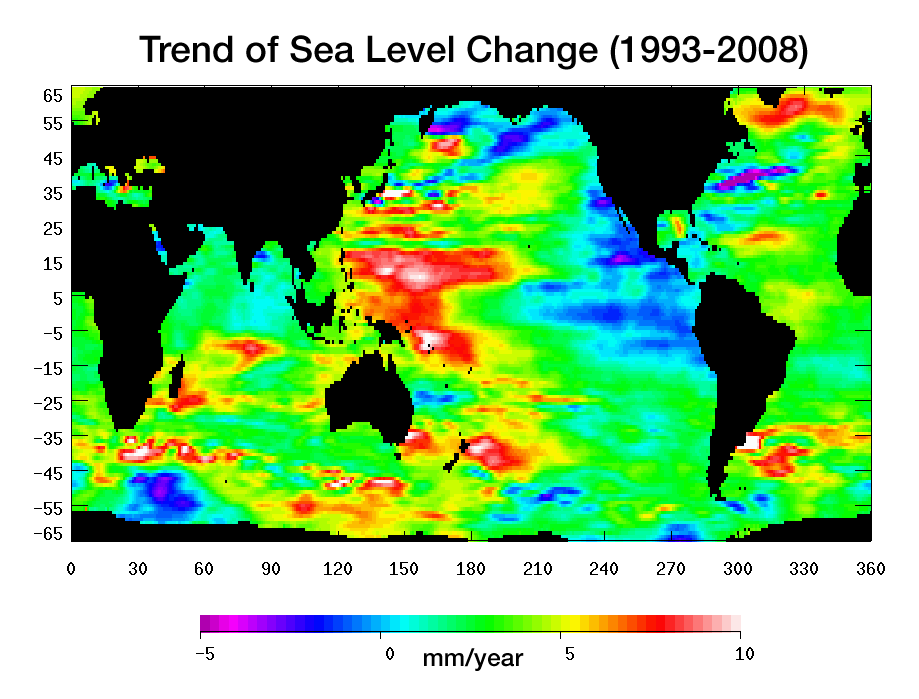

Portrait of a Warming Ocean and Rising Sea Levels:Trend of Sea Level Change 1993-2008

Warming water and melting land ice have raised global mean sea level 4.5 centimeters (1.7 inches) from 1993 to 2008. But the rise is by no means uniform. This image, created with sea surface height data from the Topex/Poseidon and Jason-1 satellites, shows exactly where sea level has changed during this time and how quickly these changes have occurred.

It’s also a road map showing where the ocean currently stores the growing amount of heat it is absorbing from Earth’s atmosphere and the heat it receives directly from the Sun. The warmer the water, the higher the sea surface rises. The location of heat in the ocean and its movement around the globe play a pivotal role in Earth’s climate.

Light blue indicates areas in which sea level has remained relatively constant since 1993. White, red, and yellow are regions where sea levels have risen the most rapidly—up to 10 millimeters per year—and which contain the most heat. Green areas have also risen, but more moderately. Purple and dark blue show where sea levels have dropped, due to cooler water.

The dramatic variation in sea surface heights and heat content across the ocean are due to winds, currents and long-term changes in patterns of circulation. From 1993 to 2008, the largest area of rapidly rising sea levels and the greatest concentration of heat has been in the Pacific, which now shows the characteristics of the Pacific Decadal Oscillation (PDO), a feature that can last 10 to 20 years or even longer.

In this “cool” phase, the PDO appears as a horseshoe-shaped pattern of warm water in the Western Pacific reaching from the far north to the Southern Ocean enclosing a large wedge of cool water with low sea surface heights in the eastern Pacific. This ocean/climate phenomenon may be caused by wind-driven Rossby waves. Thousands of kilometers long, these waves move from east to west on either side of the equator changing the distribution of water mass and heat.

This image of sea level trend also reveals a significant area of rising sea levels in the North Atlantic where sea levels are usually low. This large pool of rapidly rising warm water is evidence of a major change in ocean circulation. It signals a slow down in the sub-polar gyre, a counter-clockwise system of currents that loop between Ireland, Greenland and Newfoundland.

Such a change could have an impact on climate since the sub-polar gyre may be connected in some way to the nearby global thermohaline circulation, commonly known as the global conveyor belt. This is the slow-moving circulation in which water sinks in the North Atlantic at different locations around the sub-polar gyre, spreads south, travels around the globe, and slowly up-wells to the surface before returning around the southern tip of Africa. Then it winds its way through the surface currents in the Atlantic and eventually comes back to the North Atlantic.

It is unclear if the weakening of the North Atlantic sub-polar gyre is part of a natural cycle or related to global warming.

This image was made possible by the detailed record of sea surface height measurements begun by Topex/Poseidon and continued by Jason-1. The recently launched Ocean Surface Topography Mission on the Jason-2 satellite (OSTM/Jason-2) will soon take over this responsibility from Jason-1. The older satellite will move alongside OSTM/Jason-2 and continue to measure sea surface height on an adjacent ground track for as long as it is in good health.

Topex/Poseidon and Jason-1 are joint missions of NASA and the French space agency, CNES. OSTM/Jason-2 is collaboration between NASA; the National Oceanic and Atmospheric Administration; CNES; and the European Organisation for the Exploitation of Meteorological Satellites. JPL manages the U.S. portion of the missions for NASA’s Science Mission Directorate, Washington, D.C.

Credit: NASA/JPL